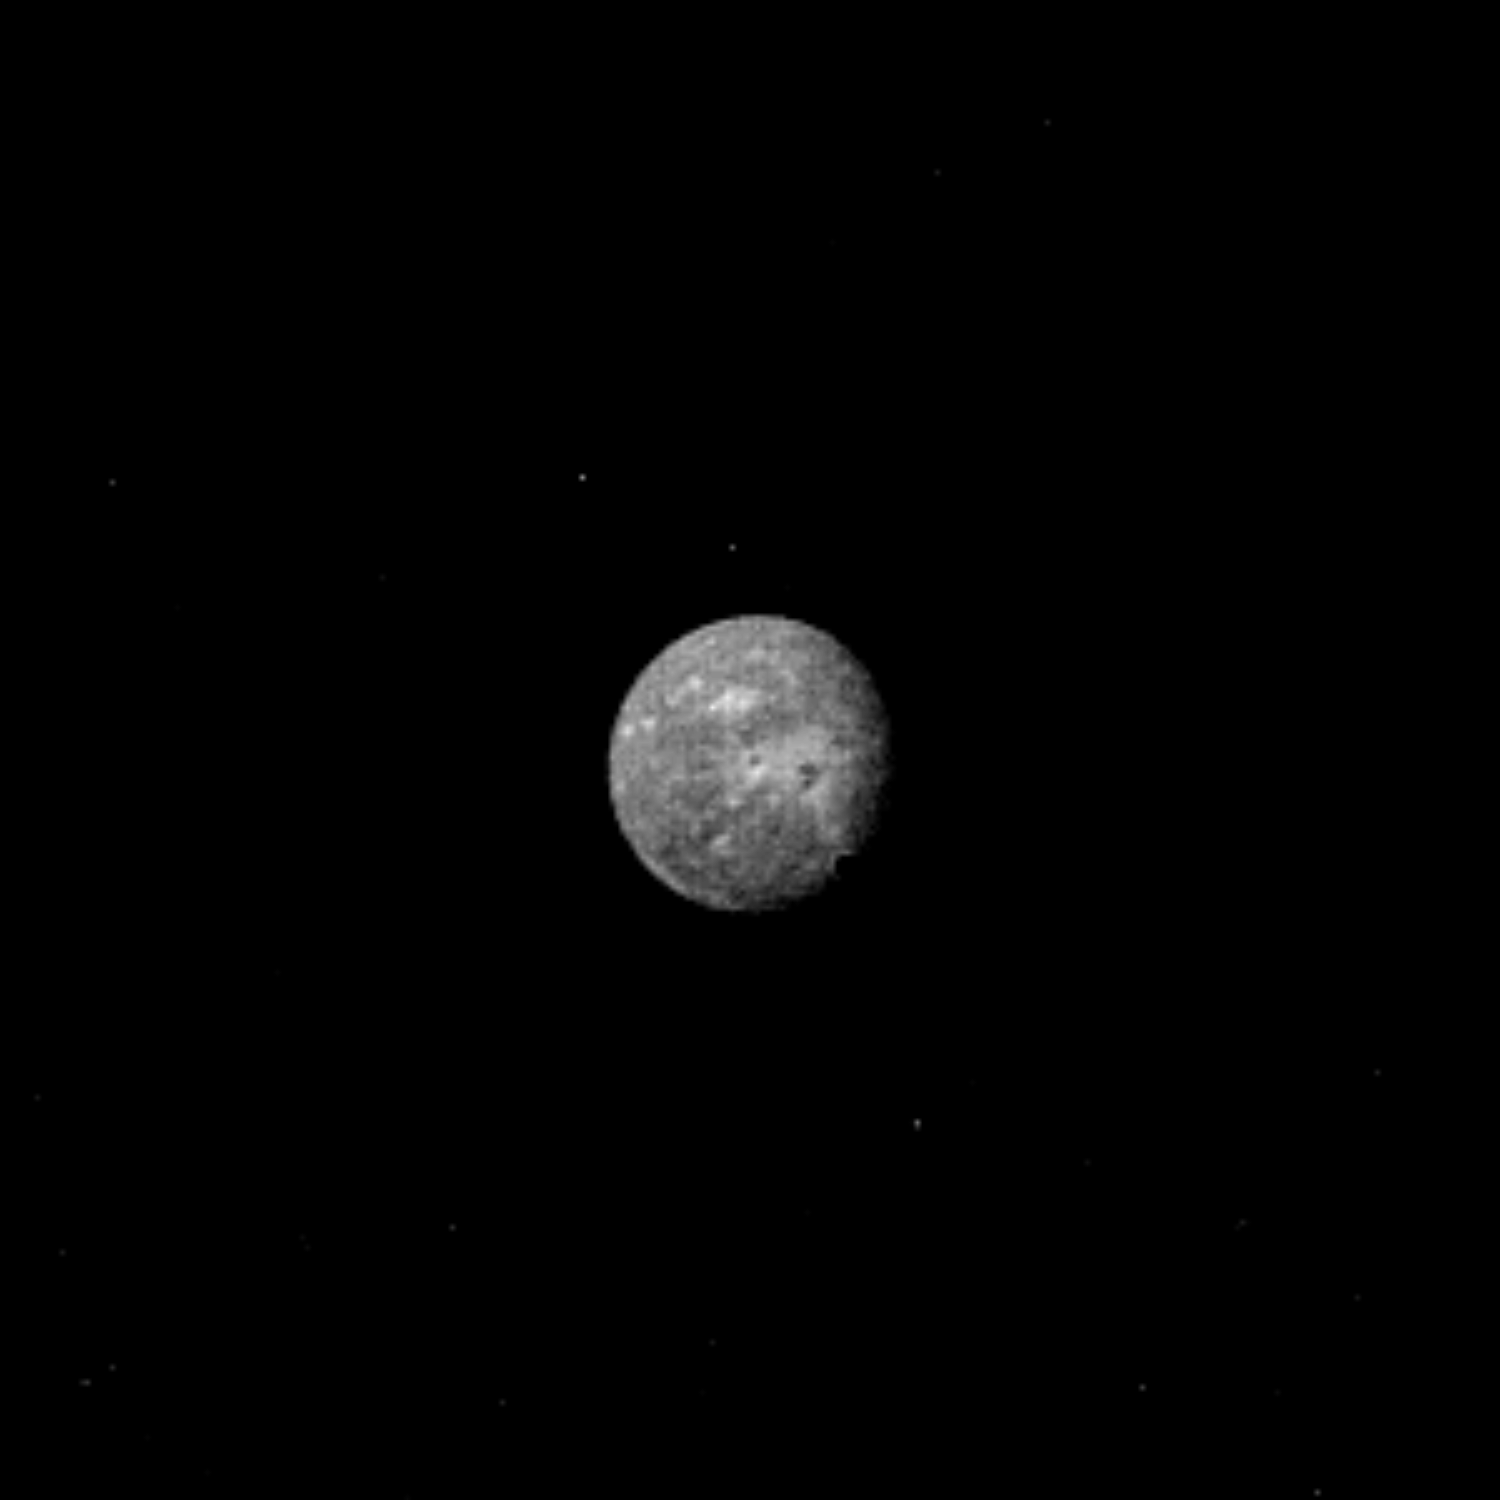

Uranus’ Largest Moon Oberon

Uranus’ outermost and largest moon, Oberon, is seen in this Voyager 2 image, obtained Jan. 22, 1986, from a distance of 2.77 million kilometers (1.72 million miles). The clear-filter image, shuttered by Voyager’s narrow-angle camera, shows that Oberon displays several distinct highly reflective (high-albedo) patches with low-albedo centers. Some of the bright patches are suggestive of radial patterns that could represent impact craters excavated from an icy surface. On average, Oberon reflects about 20 percent of the incident sunlight. The moon is about 1,600 km (1,000 mi) in diameter; resolution of this image is 51 km (32 mi). It was taken two days before Voyager’s closest approach to Oberon, at which point the spacecraft will be about 471,000 km (293,000 mi) away. The Voyager project is managed for NASA by the Jet Propulsion Laboratory.

Credit: NASA/JPL